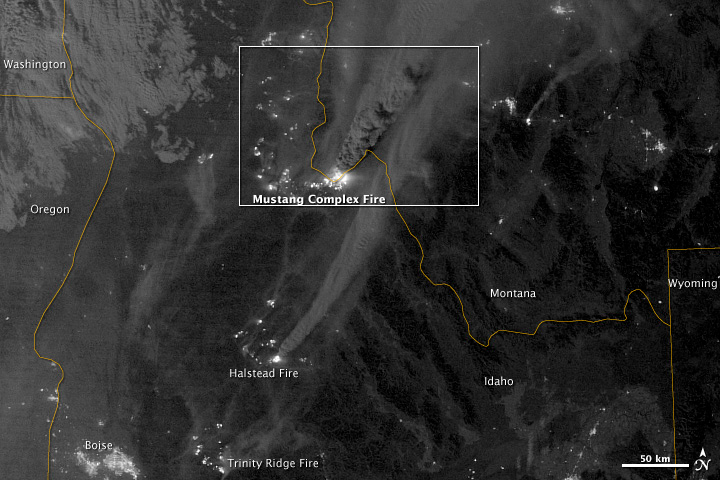

Mustang Complex Fires in Idaho

On August 29, 2012, the Visible Infrared Imaging Radiometer Suite (VIIRS) on the Suomi NPP satellite captured this nighttime view of wildfires burning in Idaho and Montana. The image was captured by the VIIRS “day-night band,” which detects light in a range of wavelengths from green to near-infrared and uses filtering techniques to observe signals such as gas flares, auroras, wildfires, city lights, and reflected moonlight. When the image was acquired, the moon was in its waxing gibbous phase, meaning it was more than half-lit, but less than full. Numerous hot spots from the Mustang Complex Fire are visible in northern Idaho. A plume of thick, billowing smoke streams west from the brightest fires near the Idaho-Montana border. The Halstead and Trinity Ridge fires are visible to the south. In addition to the fires, city lights from Boise and other smaller cities appear throughout the image. A bank of clouds is located west of the Mustang Complex, over southeastern Washington and northeastern Oregon. The Operational Line System (OLS)—an earlier generation of night-viewing sensors on the U.S. Defense Meteorological Satellite Program (DMSP) satellites—was also capable of detecting fires at night. But the VIIRS “day-night band” is far better than OLS at resolving them. Each pixel of an VIIRS image shows roughly 740 meters (0.46 miles), compared to the 3-kilometer footprint (1.86 miles) on the OLS system. NASA Earth Observatory image by Jesse Allen and Robert Simmon, using VIIRS Day-Night Band data from the Suomi National Polar-orbiting Partnership. Suomi NPP is the result of a partnership between NASA, the National Oceanic and Atmospheric Administration, and the Department of Defense.

Credit: NASA Earth Observatory Click here